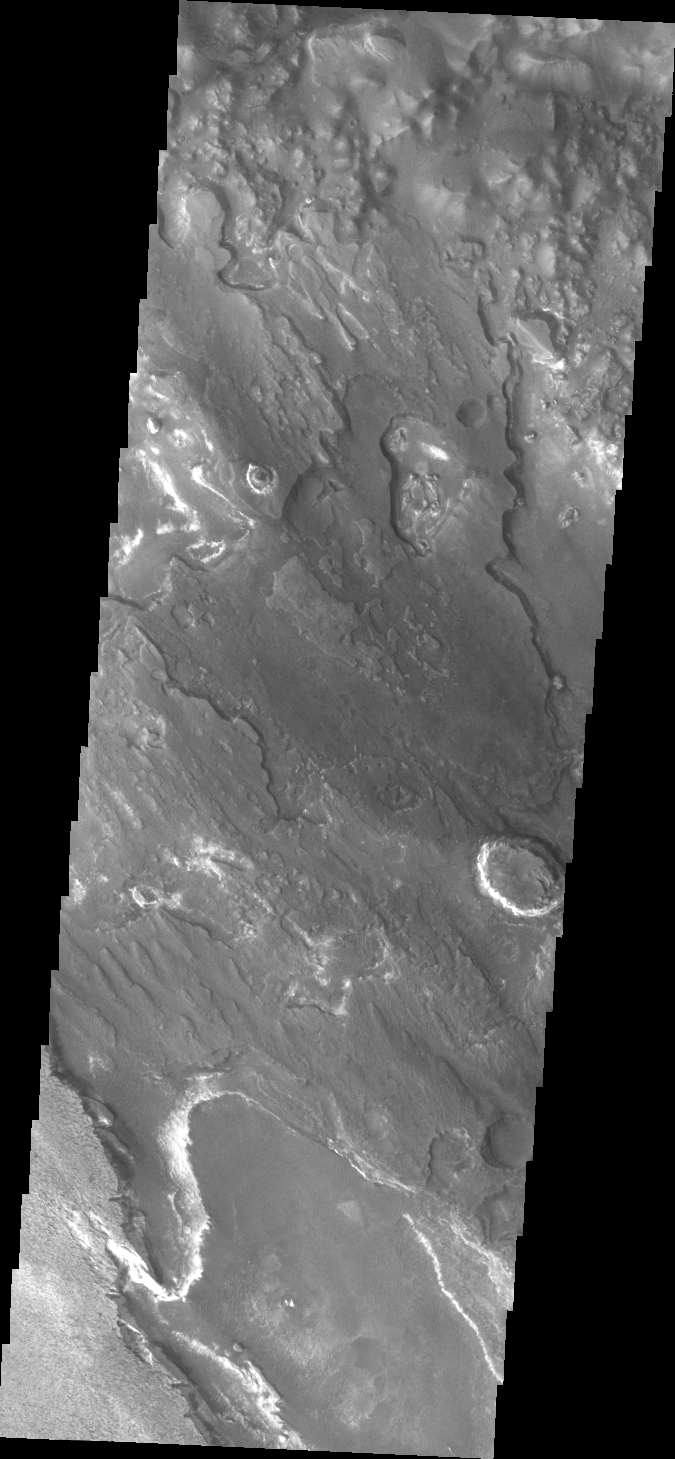

Aram Chaos

Today’s VIS image shows a portion of Aram Chaos.

Credit: NASA/JPL/ASU